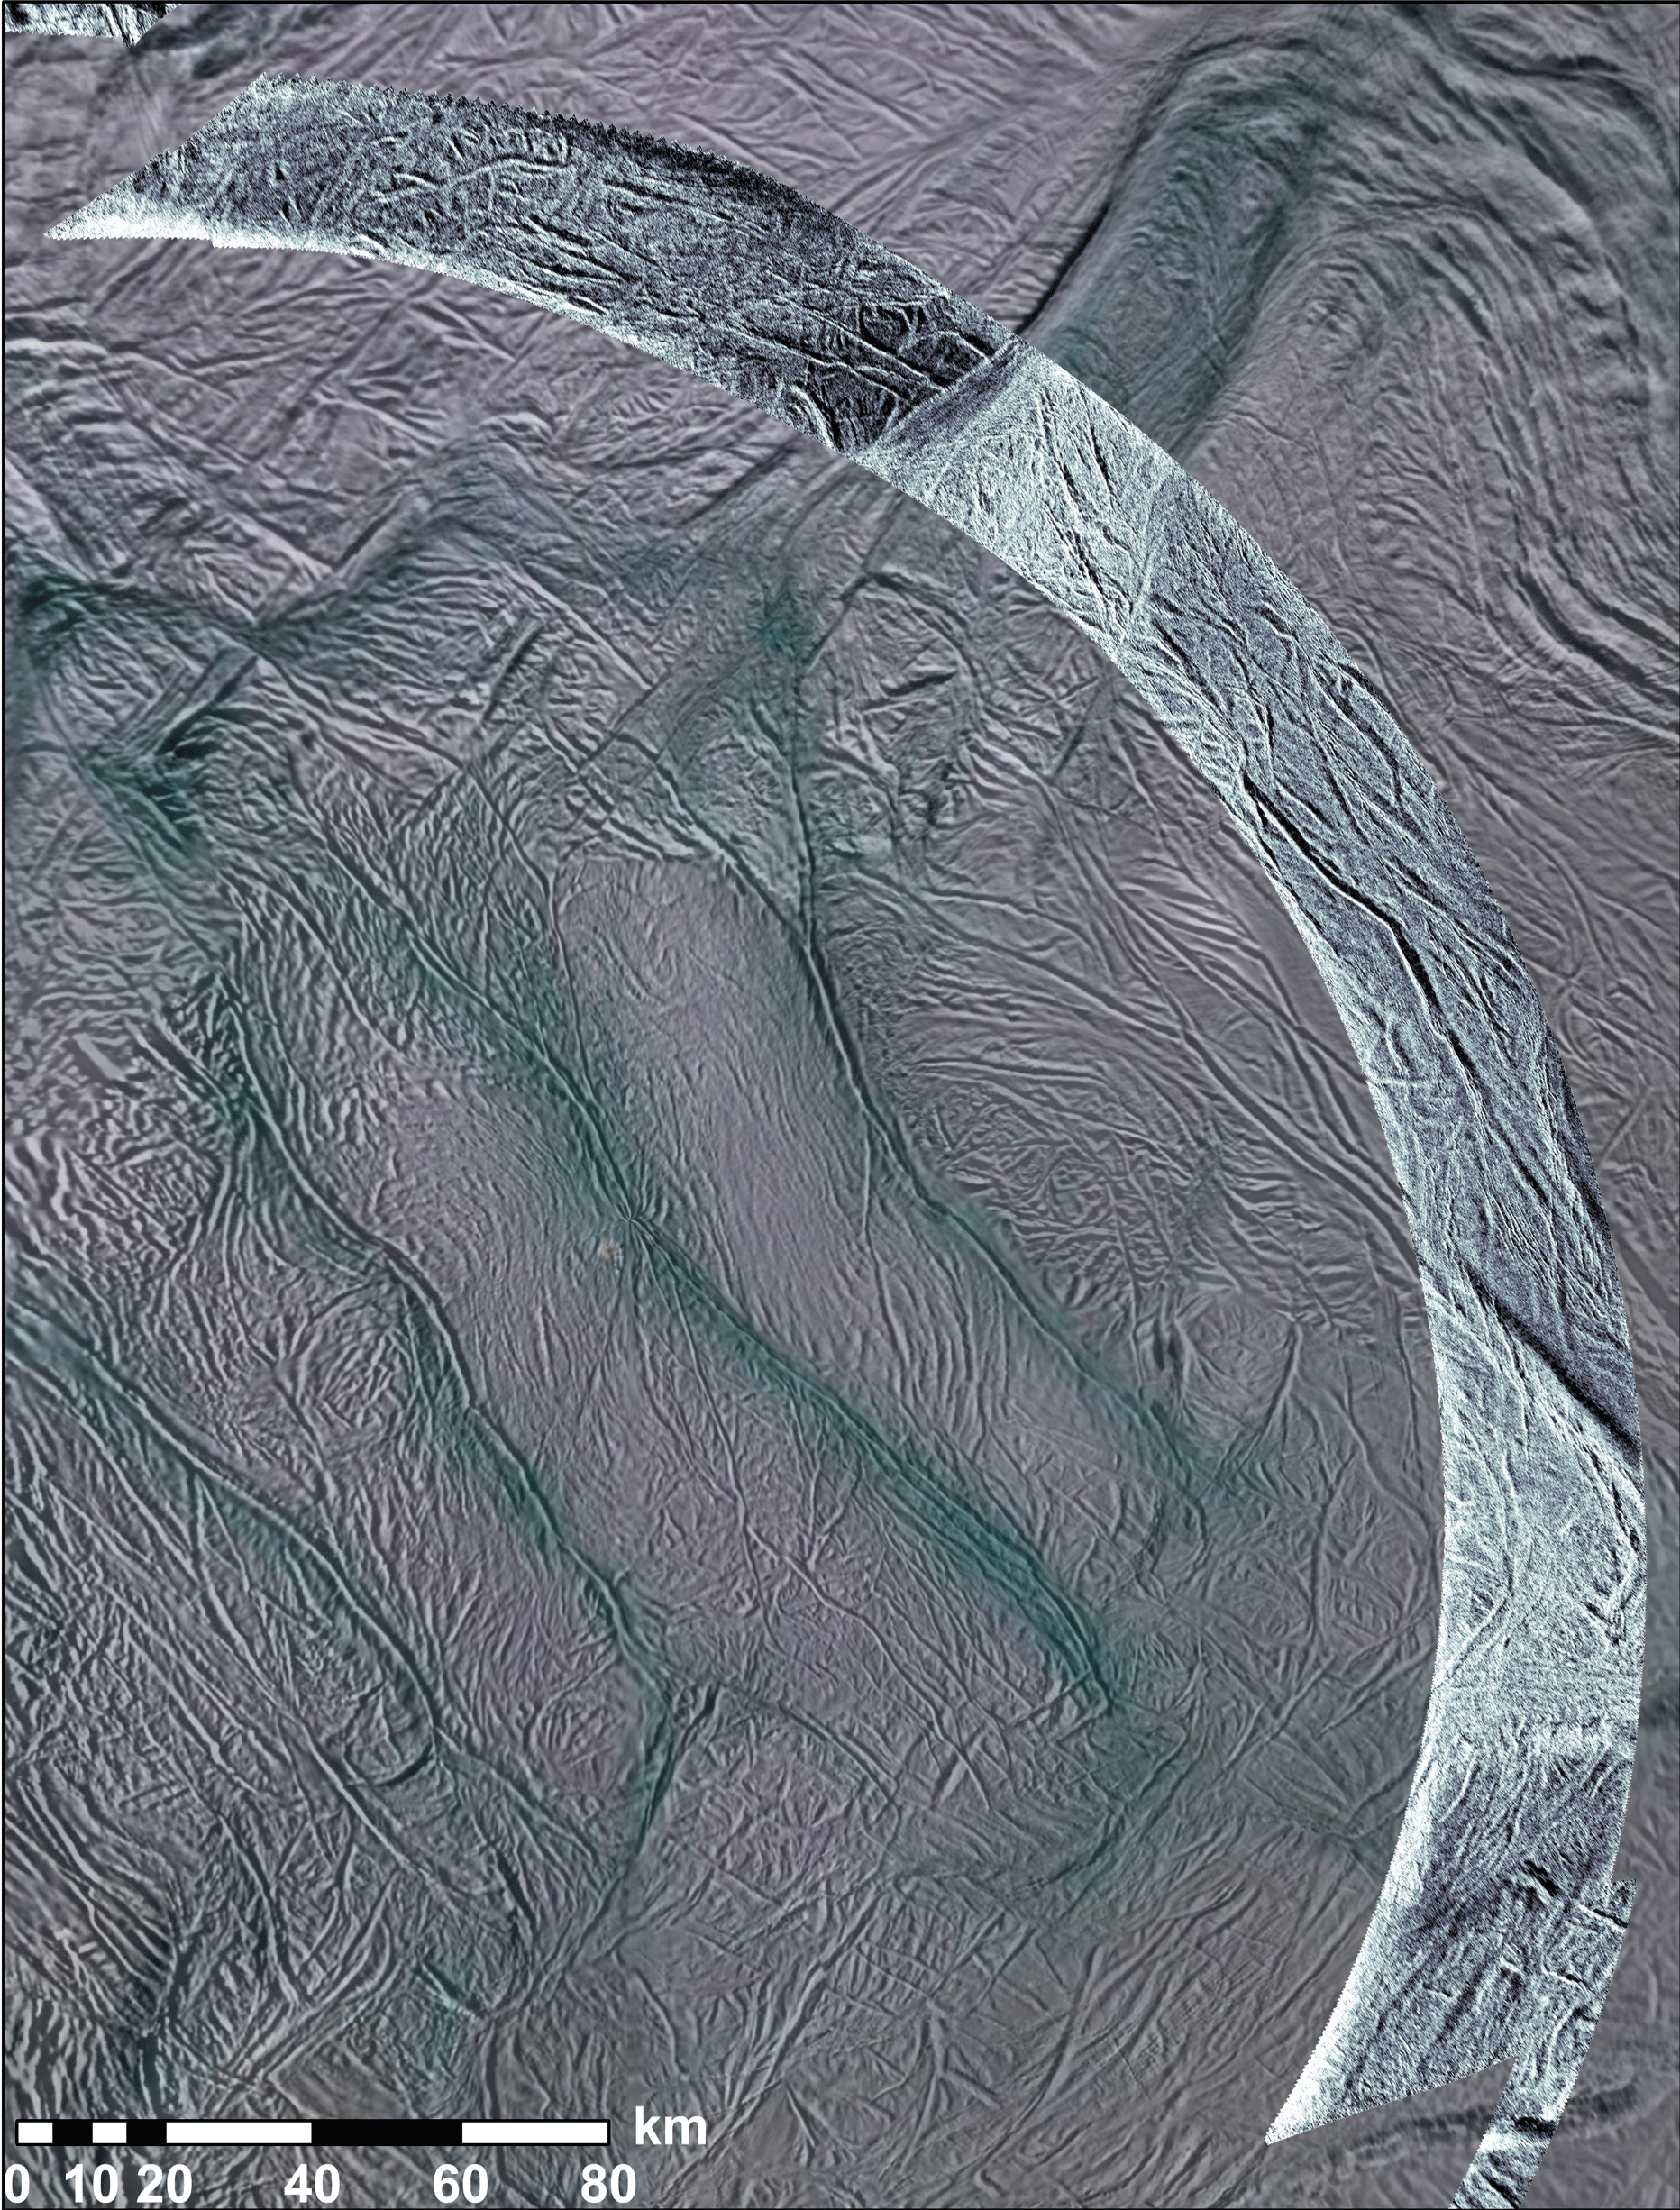

Southern Enceladus in Radar View

NASA’s Cassini spacecraft obtained these views of the south polar area of Saturn’s moon Enceladus in visible and near-visible (ultraviolet and infrared) light and synthetic-aperture radar (SAR). The region is south of 45 degrees south latitude. The SAR image, acquired November 6, 2011, is shown as an arc running from upper left to lower right, accented in light blue. Bright and dark edges of this arc are artifacts of the radar imaging process. The background image was taken with visible-light (PIA08342), with color added for emphasis (see below). Visible-light images, like we normally see in photographs, are mostly bright or dark depending on their target’s chemical composition, while brightness in SAR images usually depends on how rough or smooth the surface is. The SAR swath is about 15 miles (25 kilometers) wide and is centered at 65 south latitude, 295 west longitude.

The color in the background image is used to separate different materials using ultraviolet, visible and infrared images taken from 2004 to 2009 (see PIA13423). Blue colors represent icy material that originated in the plumes and fell back to the surface. Since these images were taken using illumination by sunlight, they sense ice particles and other roughness in the wavelength range of 50 to 100 microns. The SAR swath uses microwaves 2 centimeters long in wavelength to “light” the surface, so it senses roughness in that range. In addition, the SAR may be seeing that roughness slightly under the surface.

From east-to-west (bottom right to top left), the SAR image crosses near-south-polar terrain close to many of the active sulci, which are long fissures. Throughout the scene, the surface is covered with a network of linear and near-linear grooves and fractures, interpreted to be due to extension, or pulling apart, of Enceladus’ crust. These are dominated by a set of larger grooves, about a mile (kilometer) wide, running many tens of miles (kilometers) in length, and smaller grooves about 700 feet (200 meters) wide. A v-shaped region near the lower (eastern) end of the SAR swath, bounded by large faults, appears brighter to radar than most other areas, most likely the result of a rougher surface in the 2-centimeter-wavelength scale. Within, the terrain appears to be slightly more broken up, possibly the result of more dynamic tectonic forces disrupting the surface. The few-miles-wide (few-kilometers-wide) fault bounding the westernmost edge (top) edge of this area looks similar to the four active sulci that run parallel to it, suggesting that it is formed by the same processes; this feature is discussed in PIA15171. A similar fault about 1 to 2 miles (2 to 3 kilometers) wide runs along the center of much of the SAR swath for at least 47 miles (75 kilometers). Farther west still, the swath crosses another v-shaped, SAR-bright region bounded by large faults, including part of the Mosul Sulci system (see PIA15170). Once again, the network of fractures within the bright region appears to be rougher and more broken up. It also coincides with unusually colored terrain surrounding the active sulci (seen in the background images), and so possibly indicates a relatively young or active surface.

The Cassini orbiter was designed, developed and assembled at JPL. The radar instrument was built by JPL and the Italian Space Agency (ASI), working with team members from the U.S. and several European countries. JPL is a division of the California Institute of Technology in Pasadena.

Credit: NASA/JPL-Caltech/ASI/Space Science Institute